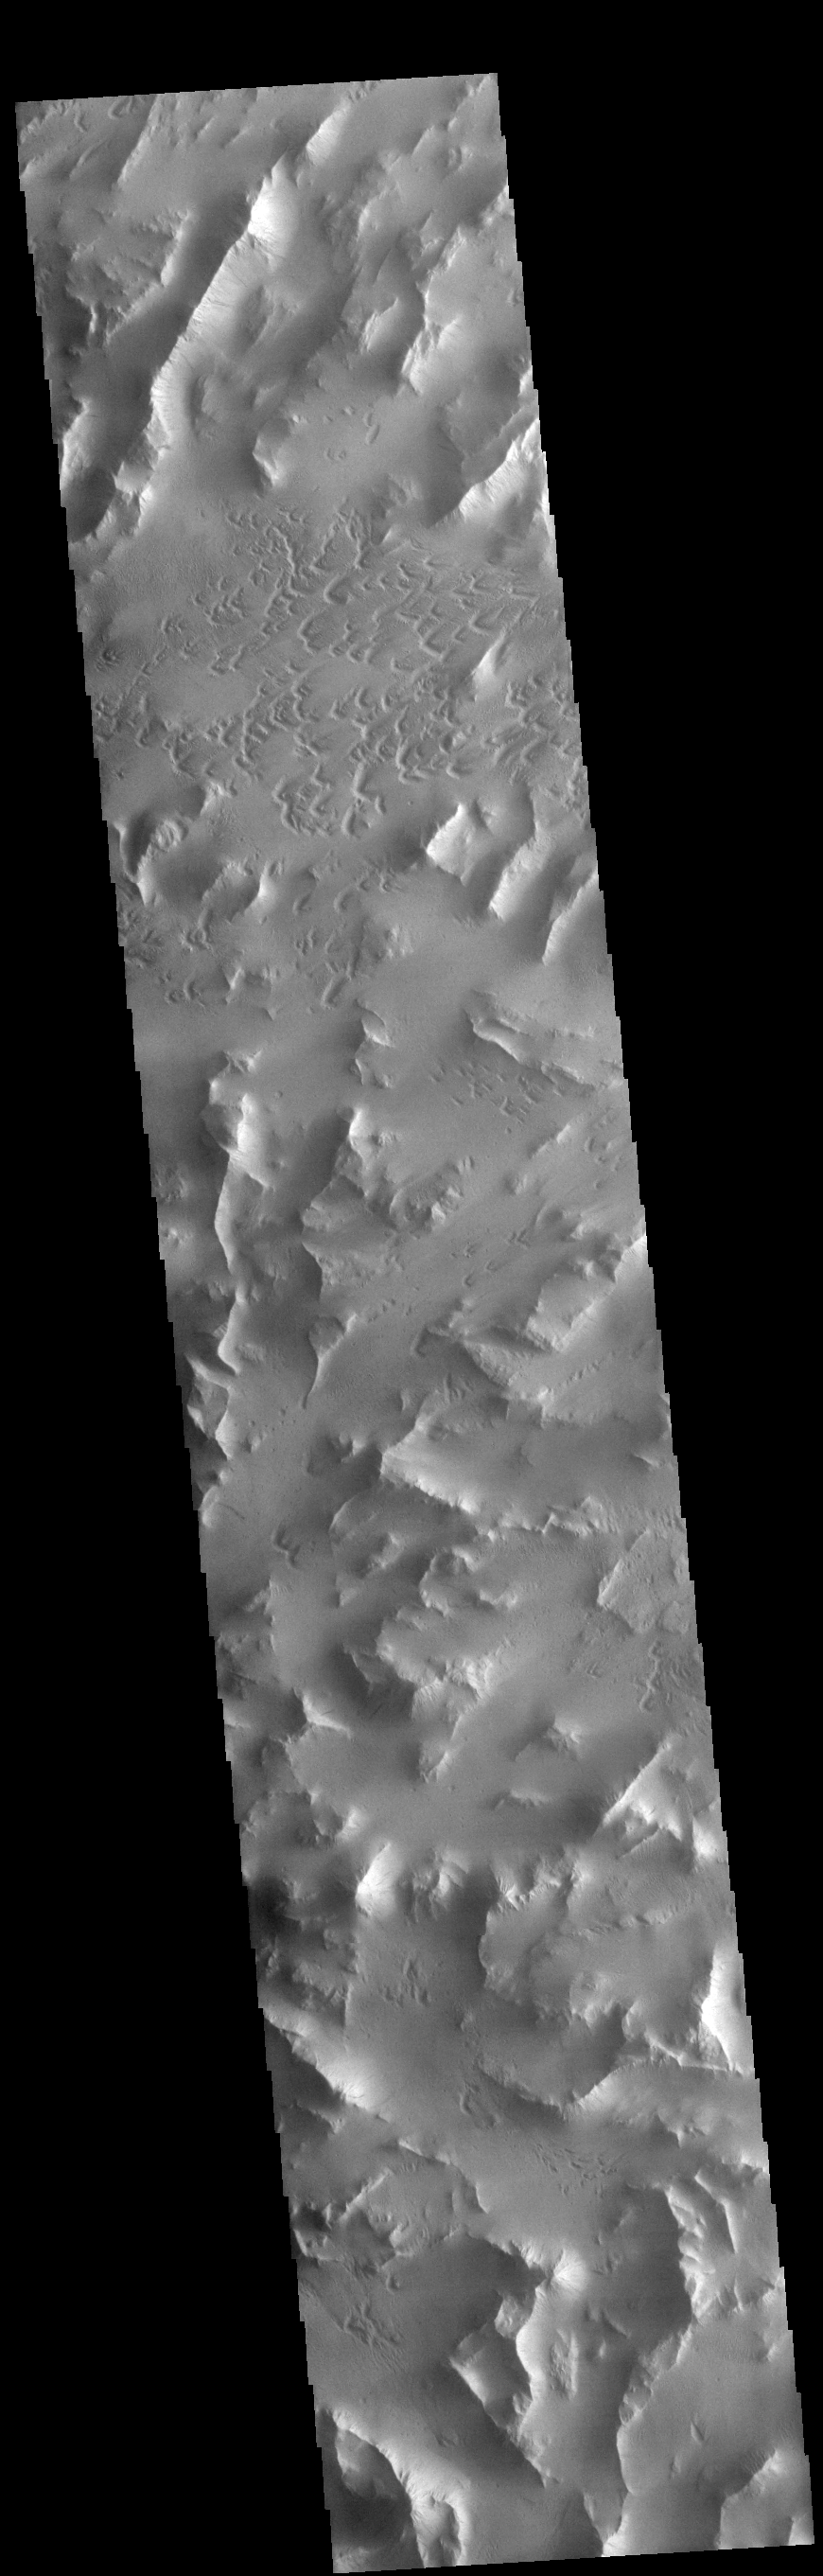

Lycus Sulci

Lycus Sulci is a low lying area of ridges and valleys found to the northwest of Olympus Mons. It is not yet understood how this feature formed or how it relates to the formation of Olympus Mons itself. This VIS image shows the ridge forms that are typical of this region.

Credit: NASA/JPL-Caltech/ASU